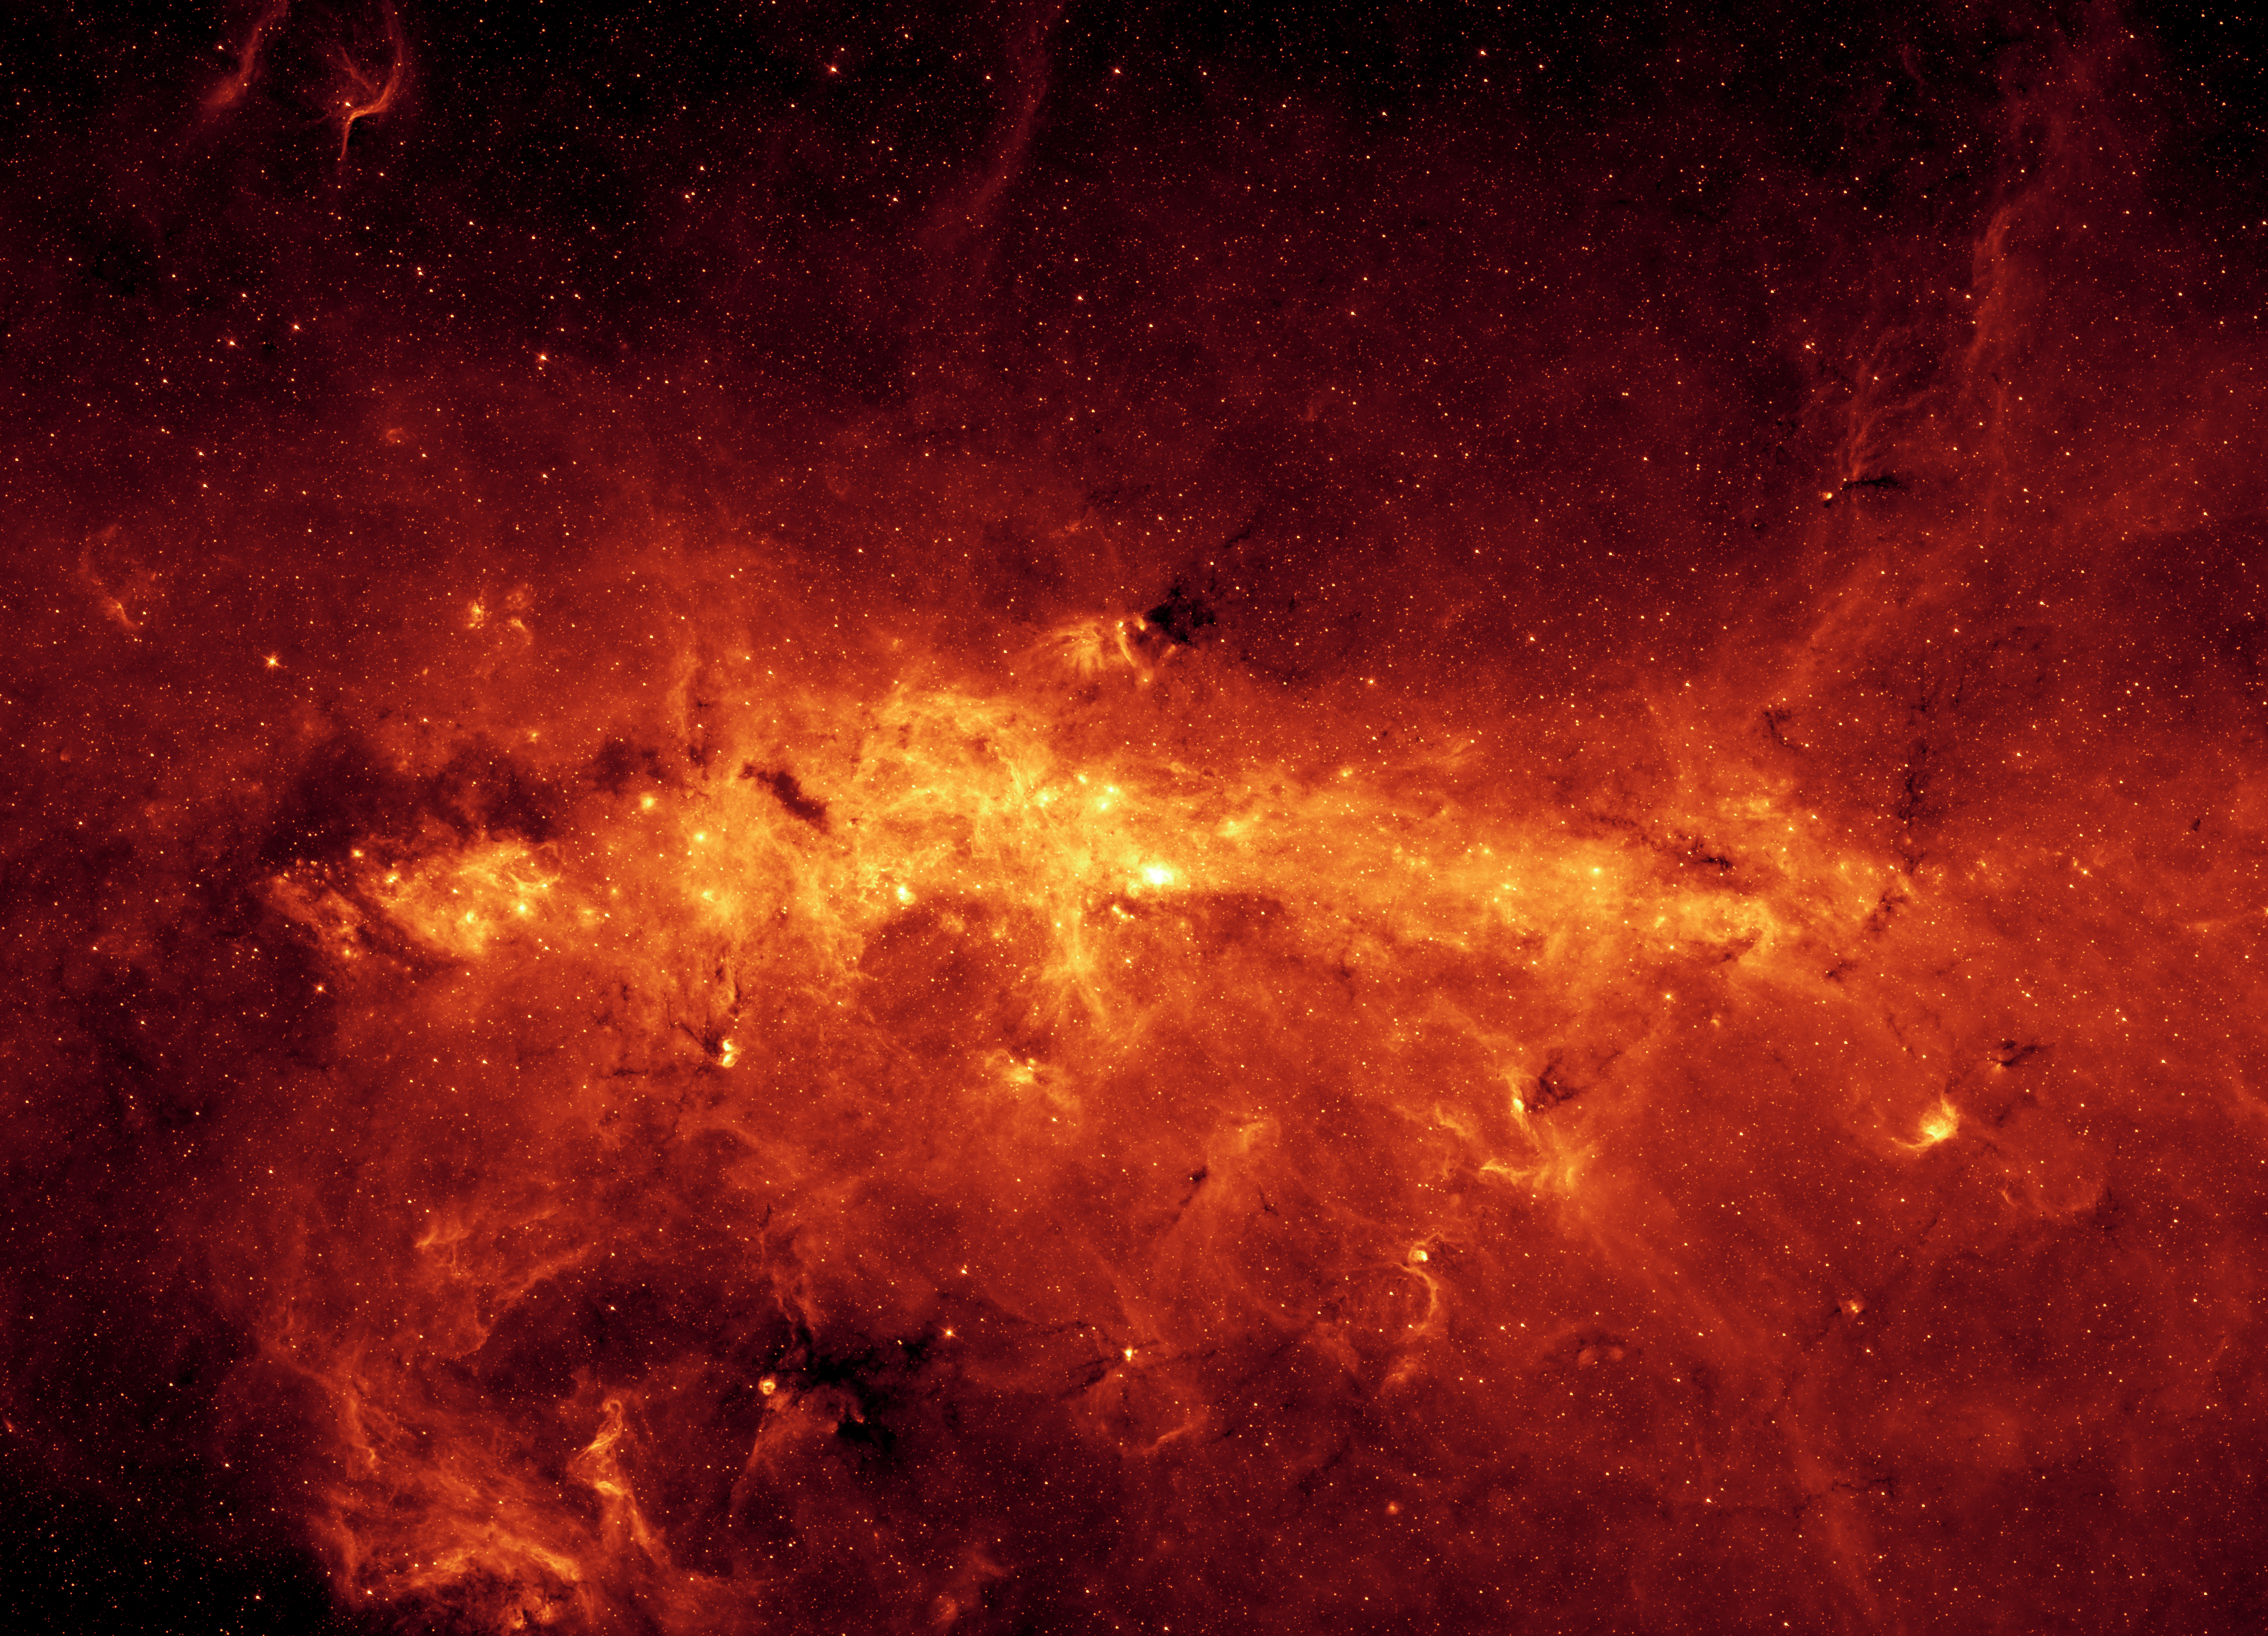

Spitzer 8.0 micron View of the Milky Way Center

Our Milky Way is a dusty place. So dusty, in fact, that we cannot see the center of the galaxy in visible light. But when NASA's Spitzer Space Telescope set its infrared eyes on the galactic center, it captured this spectacular view.Taken with just one of Spitzer's cameras (at a wavelength of 8 microns), the image highlights the region's exceptionally bright and dusty clouds, lit up by young massive stars. Individual stars can also be seen as tiny dots scattered throughout the dust. The mosaic shows a portion of the galactic center that stretches across a distance of 760 light-years.

Credit: NASA/JPL-Caltech/S. Stolovy (Spitzer Science Center/Caltech)